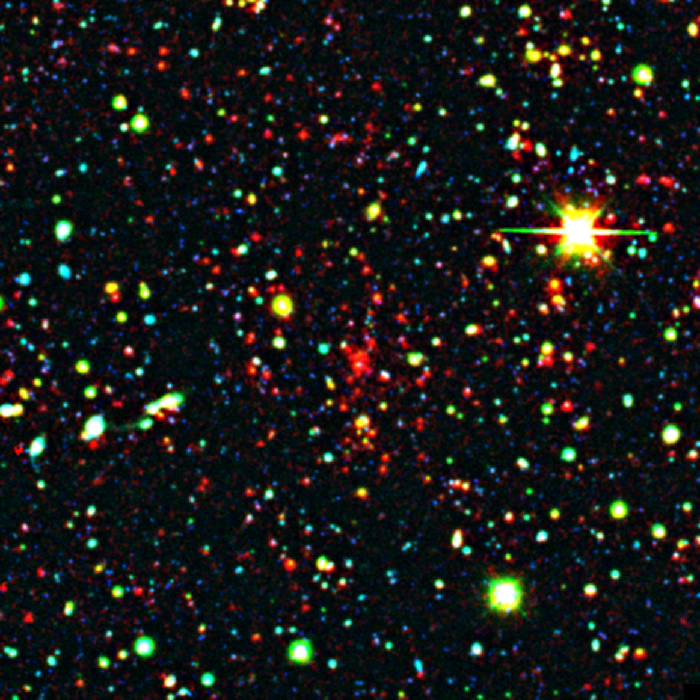

Distant Galaxy Cluster

This distant galaxy cluster was discovered using data from the space-based Spitzer Space Telescope and the ground-based Mayall 4-meter telescope at Kitt Peak National Observatory in Tucson, Ariz. The cluster appears as a concentration of red dots near the center of the image. This image reveals the galaxies as they were over 8 billion years ago, since that's how long their light took to reach Earth and Spitzer's infrared eyes.

The picture is a composite, combining ground-based optical images captured by the Mosaic-I camera on the Mayall 4-meter telescope at Kitt Peak, with infrared pictures taken by Spitzer's infrared array camera. Blue and green represent visible light at wavelengths of 0.4 microns and 0.8 microns, respectively, while red indicates infrared light at 4.5 microns.

Kitt Peak National Observatory is part of the National Optical Astronomy Observatory in Tuscon, Ariz.

Credit: NASA/JPL-Caltech/M. Brodwin (JPL)